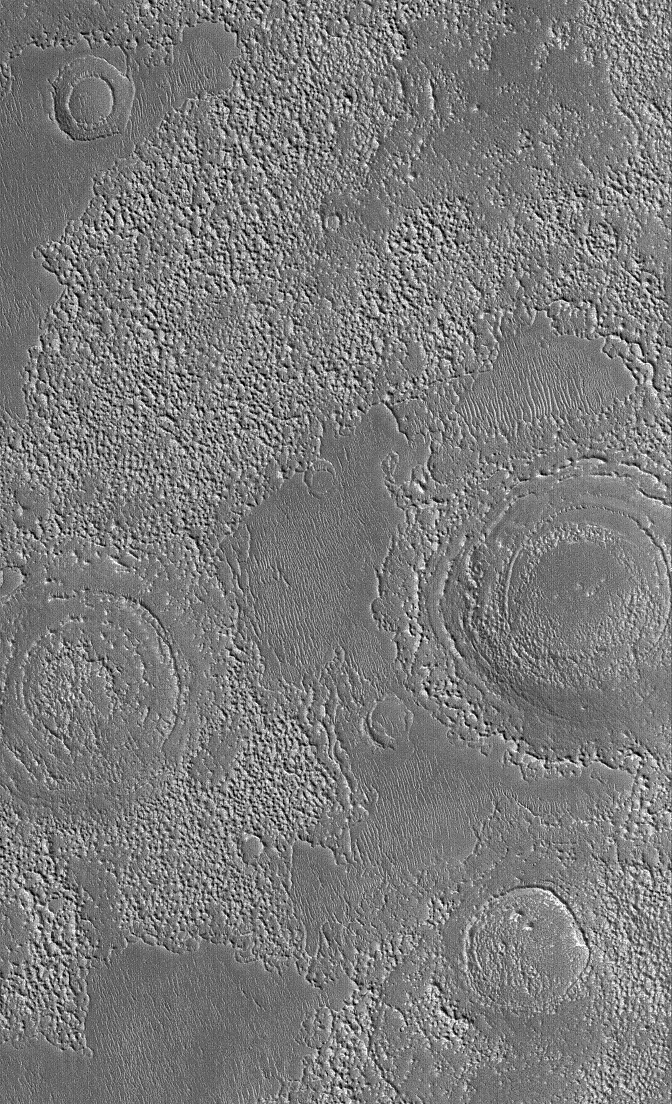

Filled/Eroded Craters

14 October 2005
This Mars Global Surveyor (MGS) Mars Orbiter Camera (MOC) image shows rugged terrain in northern Arabia Terra. The circular features are the remains of old meteor impact craters — either the eroded remnants of the interiors of craters, or the remains of craters that were filled by layered material. The martian bedrock has craters of all sizes and states of erosion interbedded with its layered materials.

Location near: 31.4°N, 299.0°W
Image width: width: ~3 km (~1.9 mi)
Illumination from: lower left
Season: Northern Winter

Credit: NASA/JPL/Malin Space Science Systems